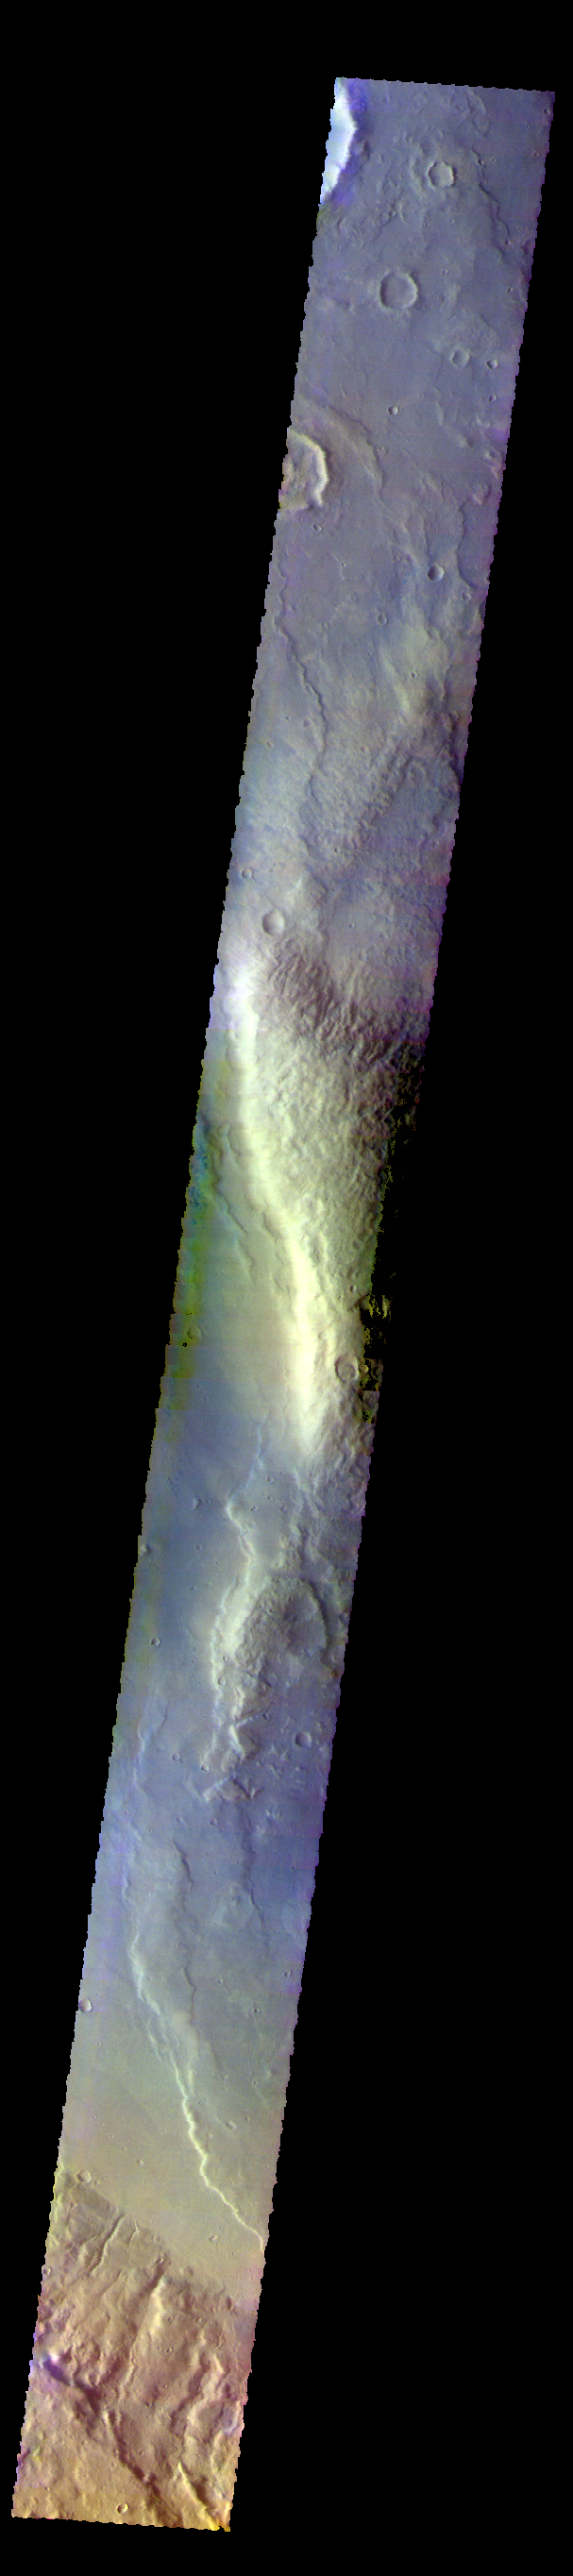

Newton Crater – False Color

The THEMIS VIS camera contains 5 filters. The data from different filters can be combined in multiple ways to create a false color image. These false color images may reveal subtle variations of the surface not easily identified in a single band image. Today’s false color images shows part of the large ridge on the floor of Newton Crater in Terra Sirenum.

Credit: NASA/JPL-Caltech/ASU